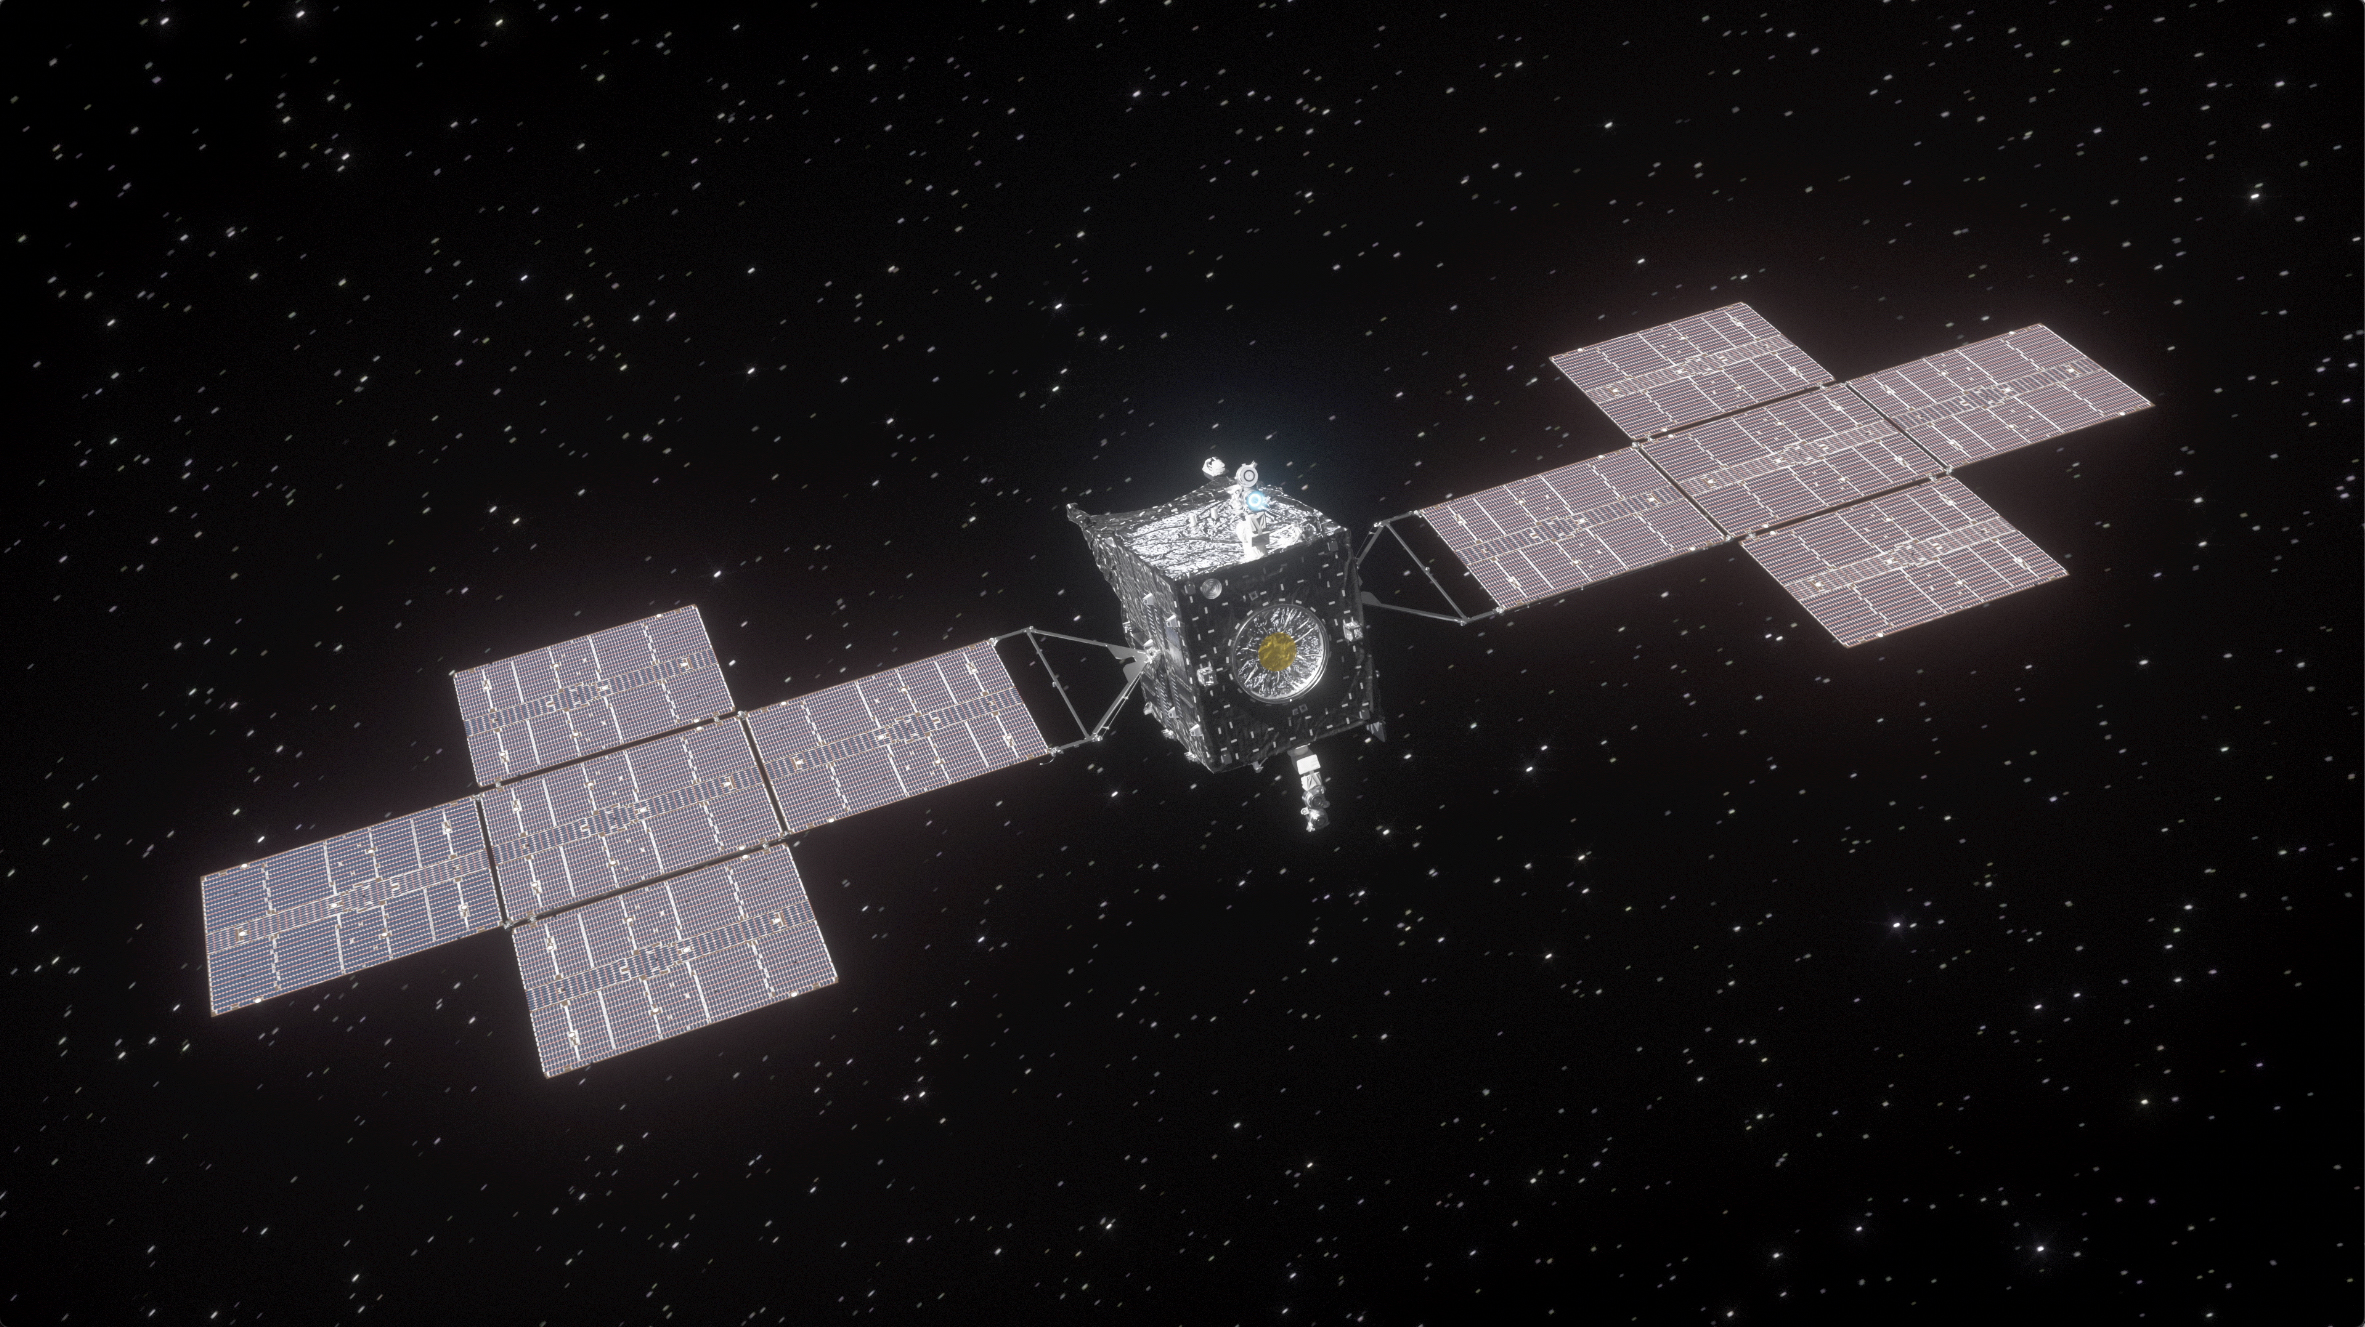

Psyche Spacecraft en Route to the Asteroid Belt (Artist’s Concept)

This artist’s concept depicts NASA’s Psyche spacecraft with its large solar arrays fully deployed and one of its four Hall-effect thrusters firing (visible via its blue glow) atop the spacecraft’s body.

Slated for an October 2023 launch, Psyche is scheduled to reach its destination – a mysterious asteroid of the same name, in the main asteroid belt between Mars and Jupiter – in July 2029. Measuring about 173 miles (279 kilometers) at its widest point, the asteroid presents a unique opportunity to explore a metal-rich body that may be part of a core of a planetesimal, the building block of an early planet. The spacecraft will spend at least 26 months orbiting the asteroid, gathering images and other data that will tell scientists more about its history and what it is made of.

Arizona State University leads the Psyche mission. A division of Caltech in Pasadena, NASA’s Jet Propulsion Laboratory is responsible for the mission’s overall management, system engineering, integration and test, and mission operations. Maxar Technologies in Palo Alto, California, provided the high-power solar electric propulsion spacecraft chassis.

Psyche is the 14th mission selected as part of NASA’s Discovery Program, managed by the agency’s Marshall Space Flight Center in Huntsville, Alabama. NASA’s Launch Services Program, based at the Kennedy Space Center, is managing the launch service.

Credit: NASA/JPL-Caltech/ASU